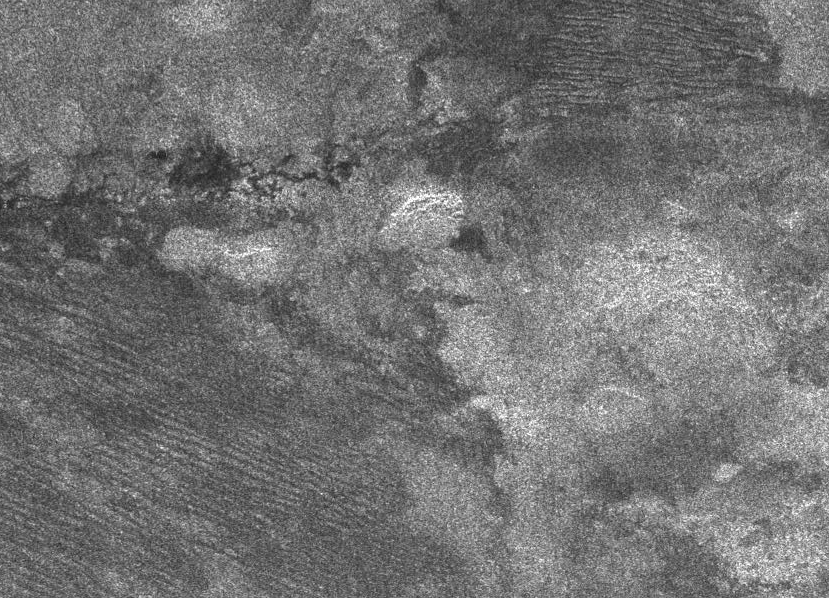

Diverse Geology

The geologic diversity of Titan’s surface is well illustrated by this synthetic aperture radar image, obtained on Oct. 28, 2005, during the Cassini spacecraft’s ninth Titan fly-by and fourth radar pass.

The bottom left and top right parts of the image show a series of parallel features resembling those discovered during the second radar pass. Called “cat scratches,” these may be dunes of water ice or hydrocarbon particles. The brighter area on the bottom right is thought to be rougher and possibly higher in elevation than the darker areas. Above the center of the image are dark, narrow winding channels carved by, and possibly still containing, liquids.

This image is about 300 kilometers (186 miles) by 250 kilometers (155 miles). It is located 10 degrees south latitude and 292 degrees west longitude.

The Cassini-Huygens mission is a cooperative project of NASA, the European Space Agency and the Italian Space Agency. The Jet Propulsion Laboratory, a division of the California Institute of Technology in Pasadena, manages the mission for NASA’s Science Mission Directorate, Washington, D.C. The Cassini orbiter was designed, developed and assembled at JPL. The radar instrument team is based at JPL, working with team members from the United States and several European countries.

Credit: NASA/JPL-Caltech/ASI